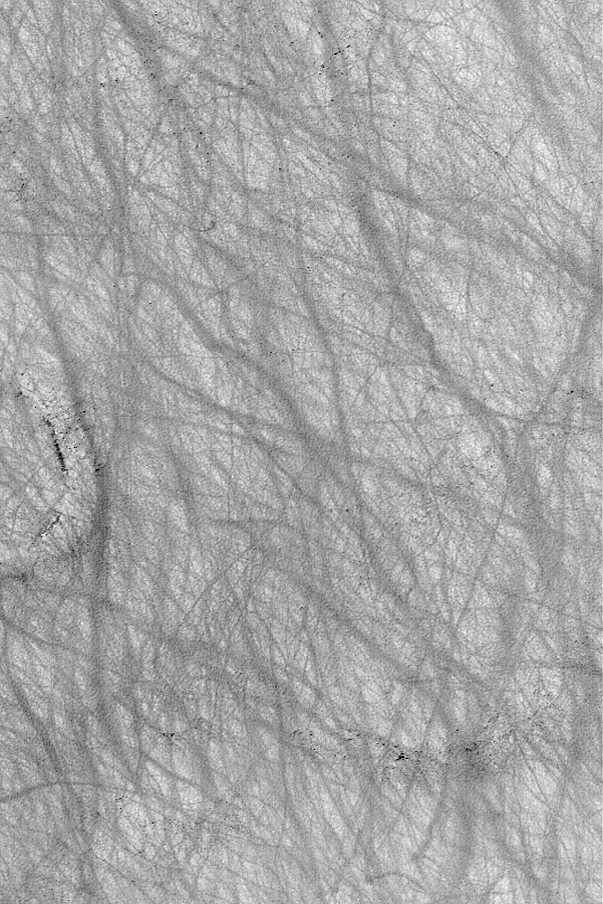

Dust Devil Art

MGS MOC Release No. MOC2-541, 11 November 2003

In some regions of Mars, dust devils create streaks by disrupting or removing thin coatings of fine, bright dust from the surface. This summertime view of terrain in southern Noachis Terra, acquired by the Mars Global Surveyor (MGS) Mars Orbiter Camera (MOC), provides an example. Streak patterns such as these are commonly created during the spring and summer in the southern hemisphere; in autumn and winter they are often erased–perhaps by deposition of a new coating of dust–and then a completely different pattern is formed the following spring and summer. This image is located near 59.6°S, 328.8°W. The picture is 3 km (1.9 mi) wide and illuminated by sunlight from the upper left.

Credit: NASA/JPL/Malin Space Science Systems